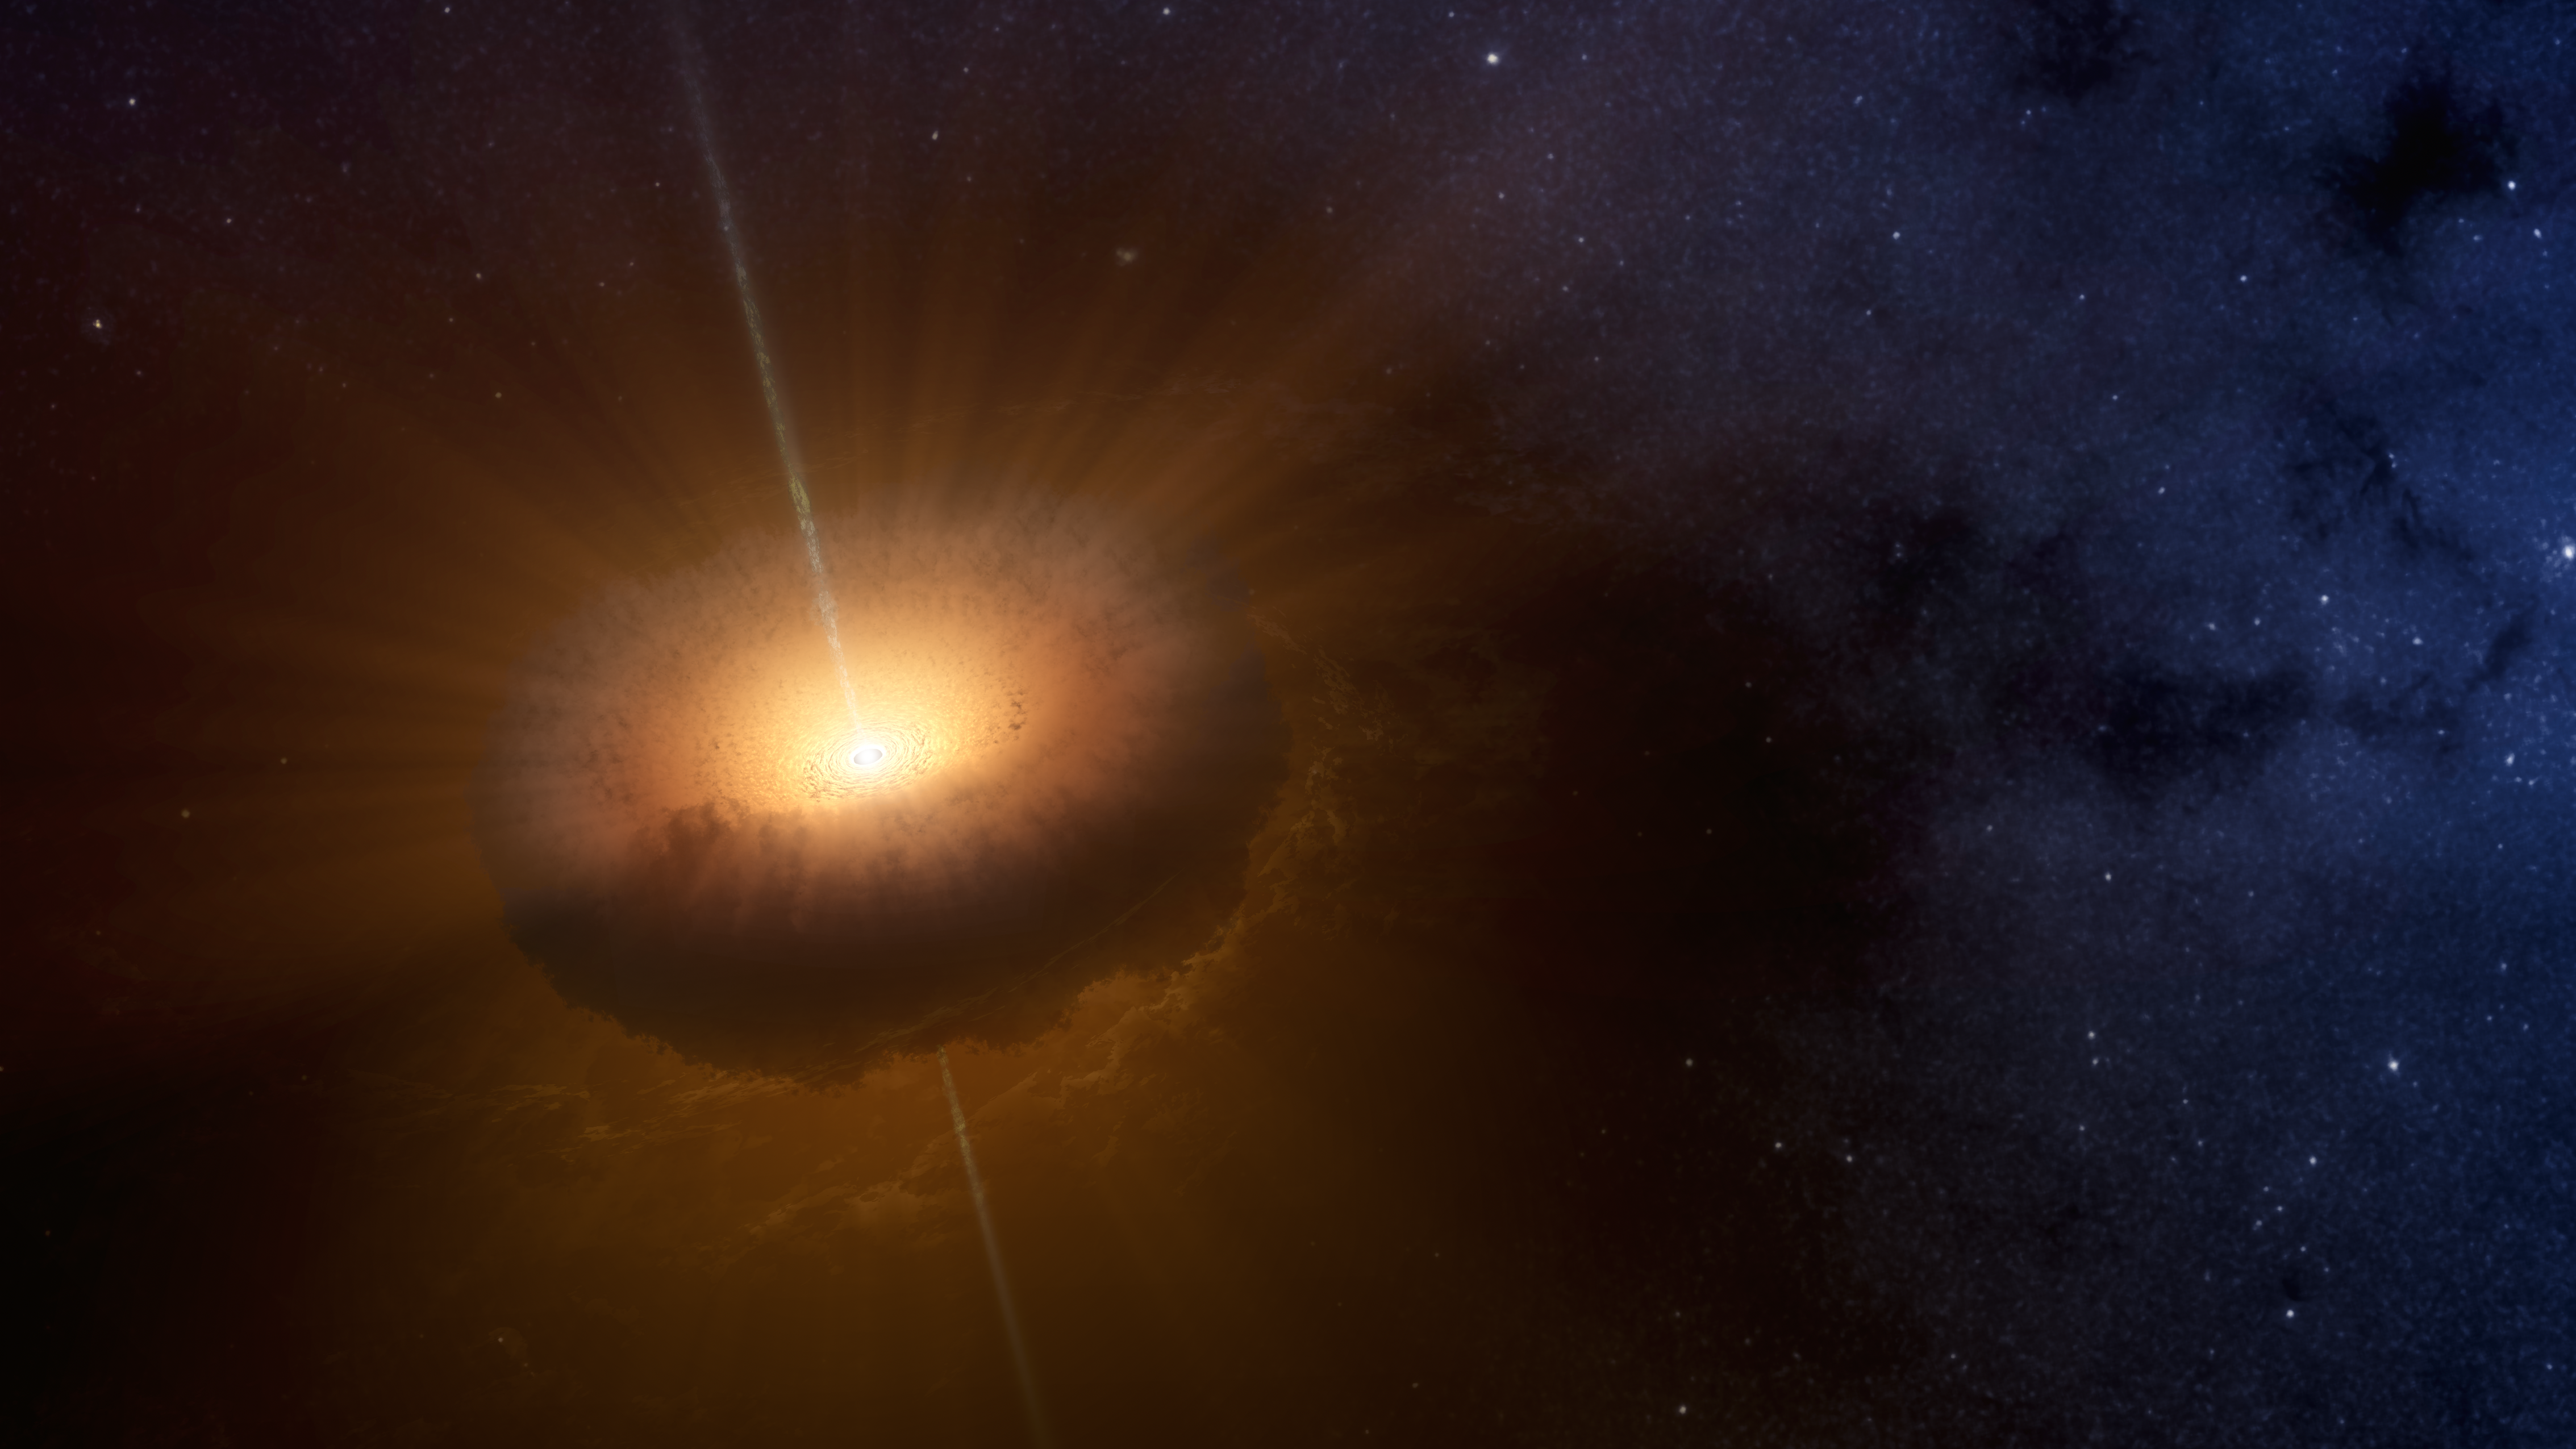

The Loneliest Young Star

This artists concept shows an unusual celestial object called CX330 was first detected as a source of X-ray light in 2009 by NASAs Chandra X-Ray Observatory while it was surveying the bulge in the central region of the Milky Way. A 2016 study in the Monthly Notices of the Royal Astronomical Society found that CX330 is the most isolated young star that has been discovered. Researchers compared NASAs Wide-field Infrared Survey Explorer (WISE) data from 2010 with NASAs Spitzer Space Telescope data from 2007 to come to this conclusion.

CX330 is not near any star-forming region. As of the most recent observation, which was August 2015, this object was outbursting, meaning it was launching jets of material that slam into the gas and dust around it. Astronomers plan to continue studying the object, including with future telescopes that could view CX330 in other wavelengths of light.

Credit: NASA/JPL-Caltech/T. Pyle (IPAC)